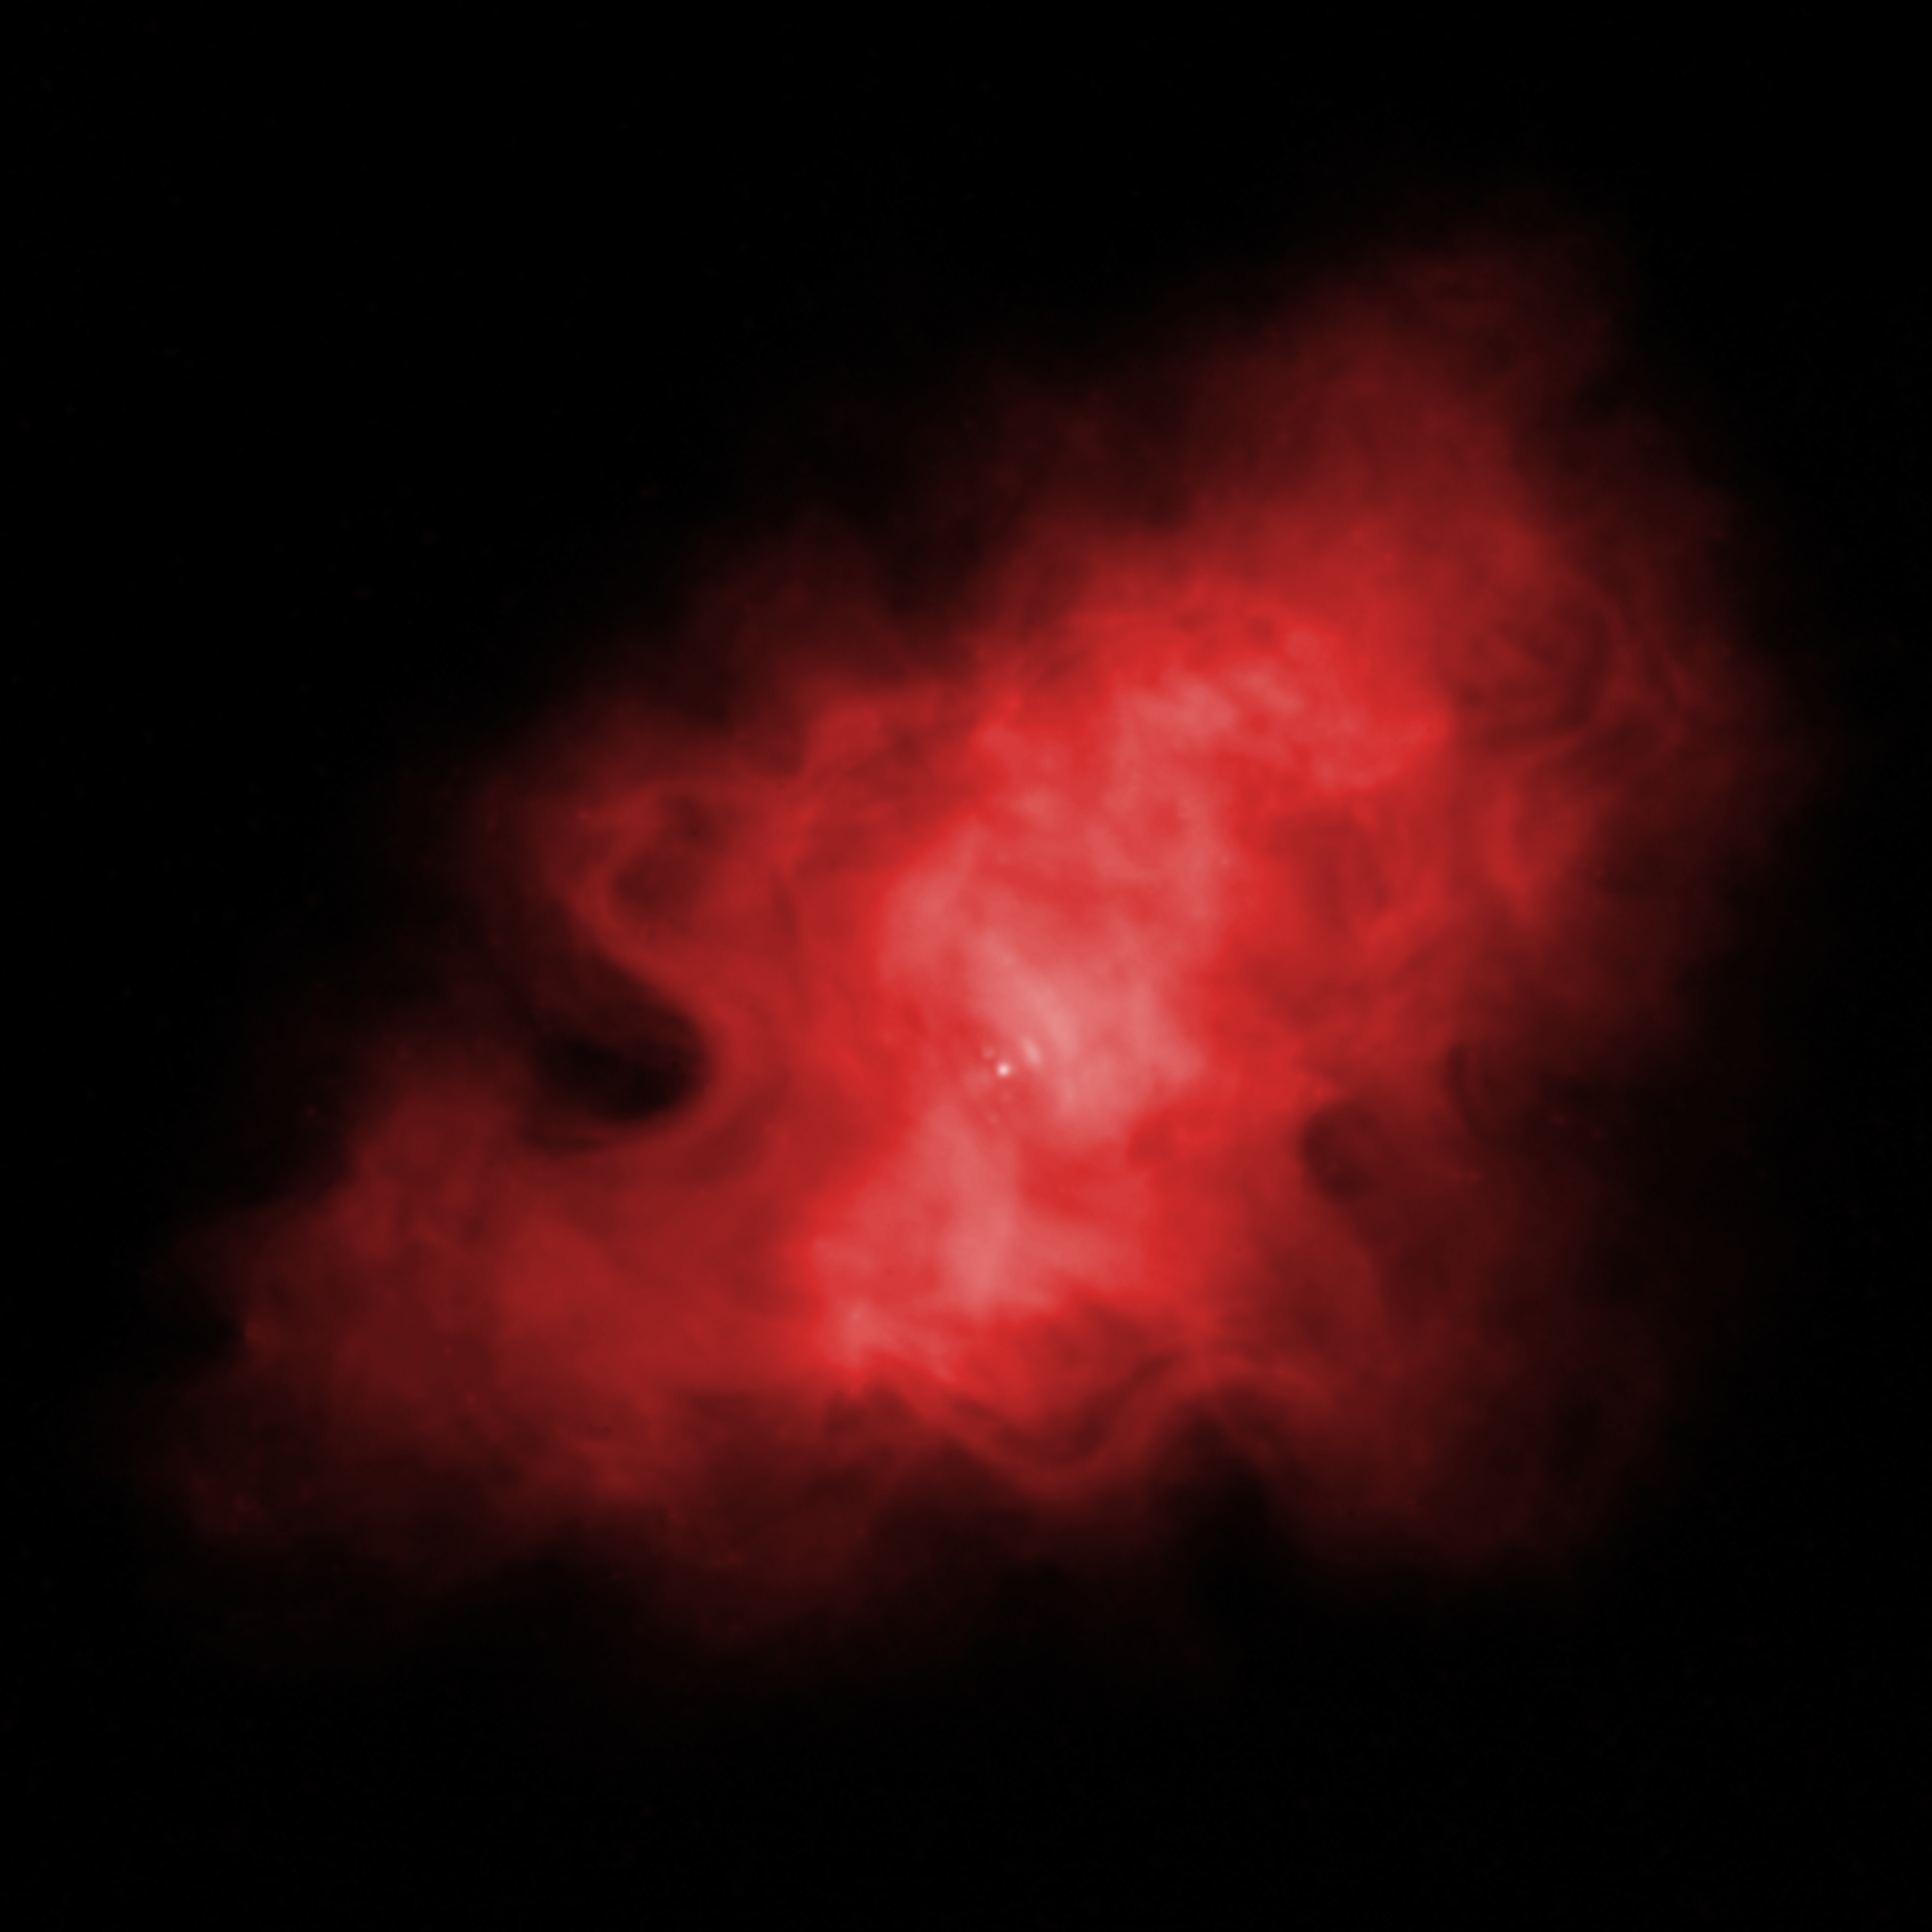

Infrared View of Crab Nebula

Spitzer Space Telescope's infrared image of the Crab Nebula

Credit: NASA, SSC